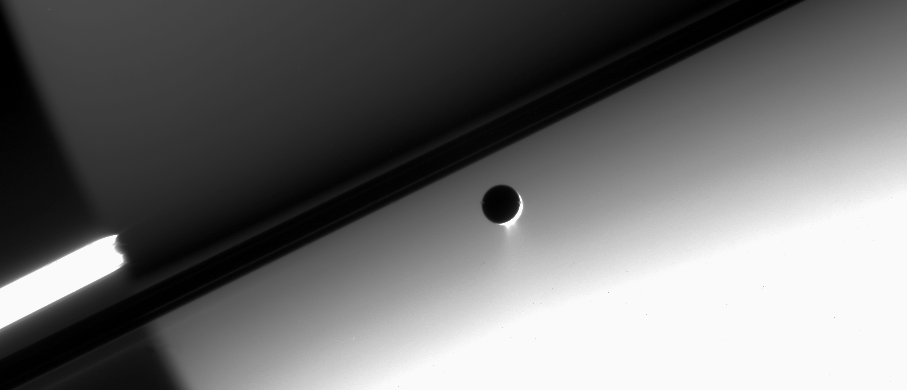

A Moon’s Telltale Tail

The plumes of Enceladus continue to gush icy particles into Saturn orbit, making this little moon one of a select group of geologically active bodies in the solar system.

Enceladus (505 kilometers, or 314 miles across) is seen here against the night side of Saturn. The extended exposure time used to image the plumes also makes the southern hemisphere, illuminated by ring-shine, appear bright.

The image was acquired in visible light with the Cassini spacecraft narrow-angle camera on May 4, 2006 at a distance of approximately 2.1 million kilometers (1.3 million miles) from Enceladus and 2.3 million kilometers (1.5 million miles) from Saturn. The image was taken at a Sun-Enceladus-spacecraft, or phase, angle of 159 degrees. Image scale is 13 kilometers (8 miles) per pixel on Enceladus.

The Cassini-Huygens mission is a cooperative project of NASA, the European Space Agency and the Italian Space Agency. The Jet Propulsion Laboratory, a division of the California Institute of Technology in Pasadena, manages the mission for NASA’s Science Mission Directorate, Washington, D.C. The Cassini orbiter and its two onboard cameras were designed, developed and assembled at JPL. The imaging operations center is based at the Space Science Institute in Boulder, Colo.

Credit: NASA/JPL/Space Science Institute